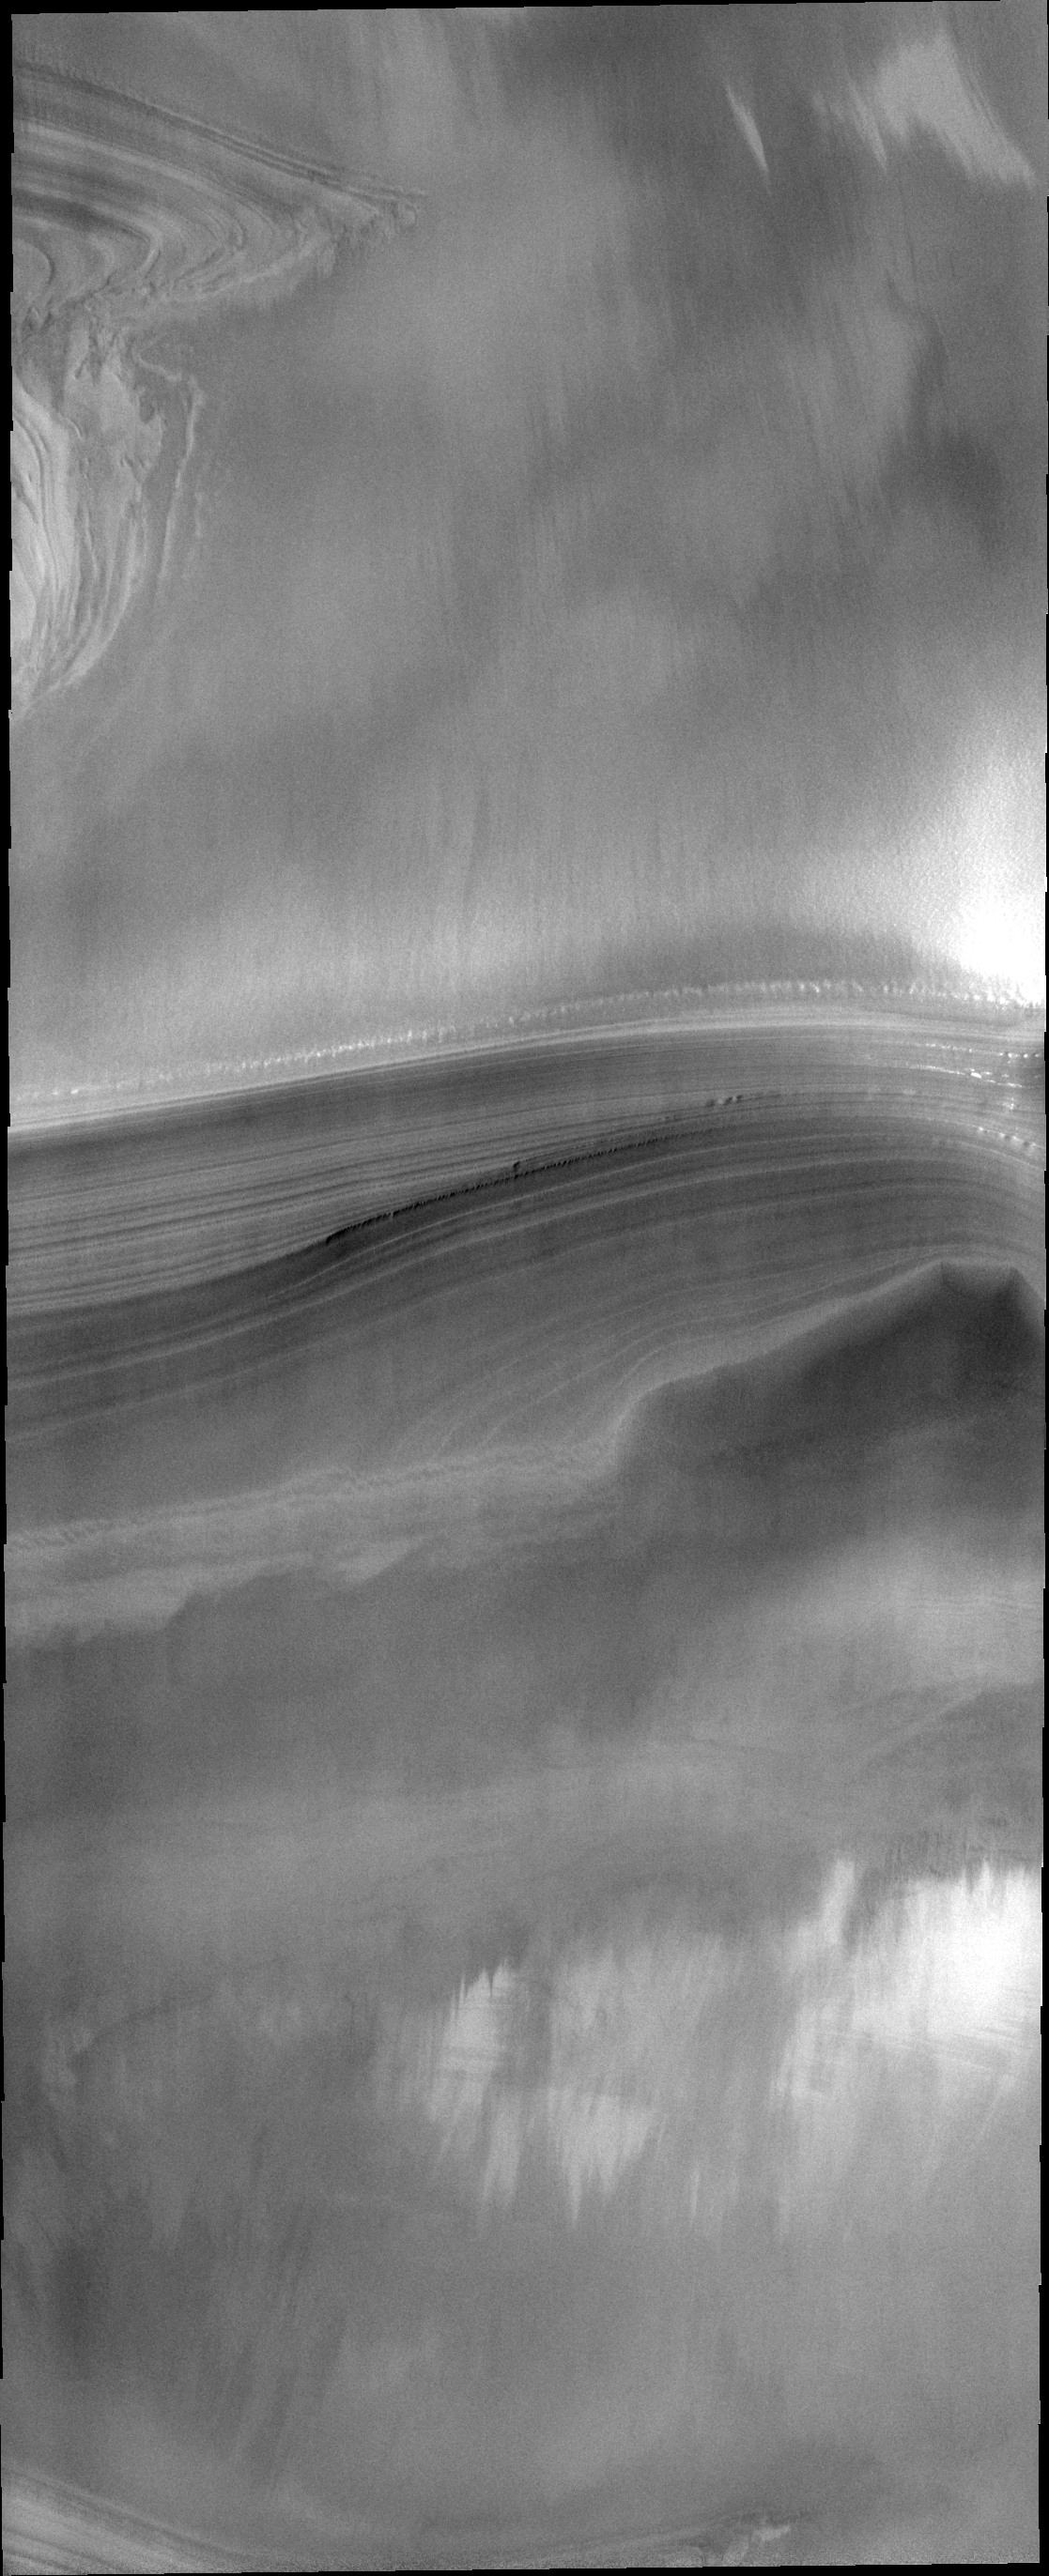

Polar Layers

This VIS image of the north pole of Mars shows a cross-section through the ice. The different layers are easily visible. The layering is thought to relate to seasonal deposition of dust (summer) and ice (winter).

Image information: VIS instrument. Latitude 81.2N, Longitude 42.4E. 20 meter/pixel resolution.

Please see the THEMIS Data Citation Note for details on crediting THEMIS images.

Note: this THEMIS visual image has not been radiometrically nor geometrically calibrated for this preliminary release. An empirical correction has been performed to remove instrumental effects. A linear shift has been applied in the cross-track and down-track direction to approximate spacecraft and planetary motion. Fully calibrated and geometrically projected images will be released through the Planetary Data System in accordance with Project policies at a later time.

NASA’s Jet Propulsion Laboratory manages the 2001 Mars Odyssey mission for NASA’s Office of Space Science, Washington, D.C. The Thermal Emission Imaging System (THEMIS) was developed by Arizona State University, Tempe, in collaboration with Raytheon Santa Barbara Remote Sensing. The THEMIS investigation is led by Dr. Philip Christensen at Arizona State University. Lockheed Martin Astronautics, Denver, is the prime contractor for the Odyssey project, and developed and built the orbiter. Mission operations are conducted jointly from Lockheed Martin and from JPL, a division of the California Institute of Technology in Pasadena.

Credit: NASA/JPL/ASU